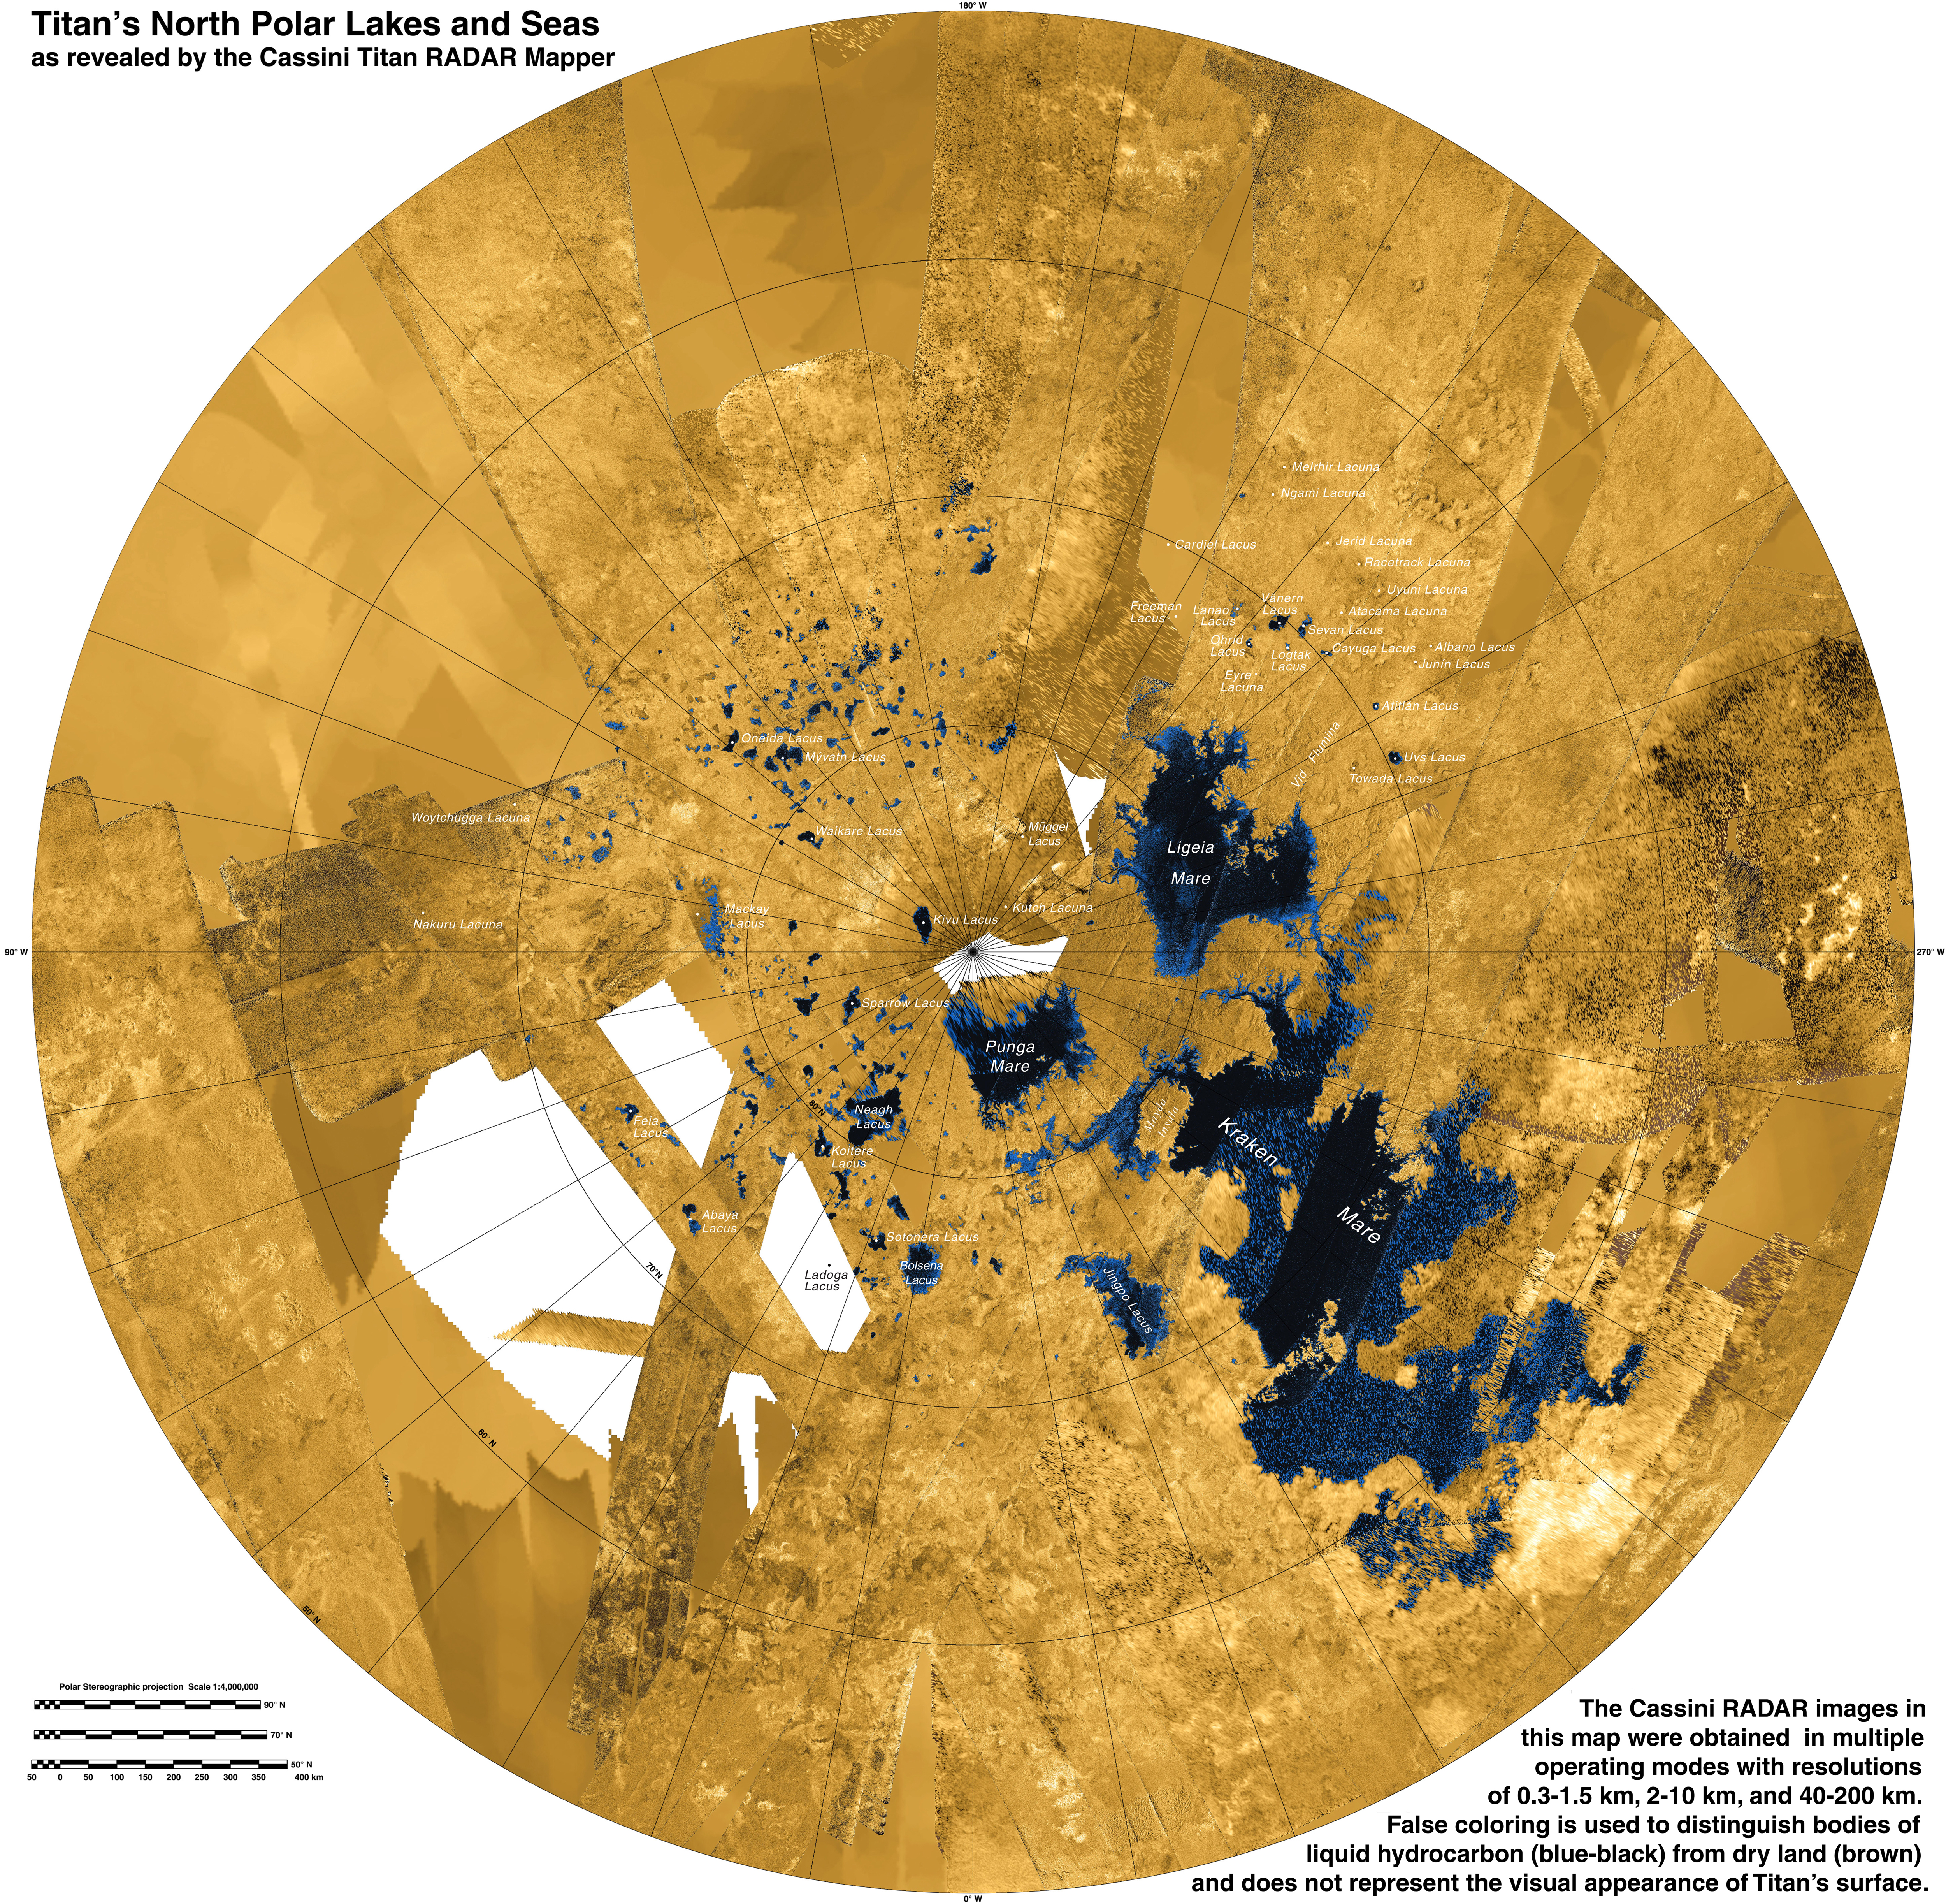

Titan’s North

This colorized mosaic from NASA’s Cassini mission shows the most complete view yet of Titan’s northern land of lakes and seas. Saturn’s moon Titan is the only world in our solar system other than Earth that has stable liquid on its surface. The liquid in Titan’s lakes and seas is mostly methane and ethane.

Seas and major lakes are labeled in the annotated version. The data were obtained by Cassini’s radar instrument from 2004 to 2013. In this projection, the north pole is at the center. The view extends down to 50 degrees north latitude. In this color scheme, liquids appear blue and black depending on the way the radar bounced off the surface. Land areas appear yellow to white.

Kraken Mare, Titan’s largest sea, is the body in black and blue that sprawls from just below and to the right of the north pole down to the bottom right. Ligeia Mare, Titan’s second largest sea, is a nearly heart-shaped body to the left and above the north pole. Punga Mare is just below the north pole.

The area above and to the left of the north pole is dotted with smaller lakes. Lakes in this area are about 30 miles (50 kilometers) across or less.

Most of the bodies of liquid on Titan occur in the northern hemisphere. In fact nearly all the lakes and seas on Titan fall into a box covering about 600 by 1,100 miles (900 by 1,800 kilometers). Only 3 percent of the liquid at Titan falls outside of this area.

Scientists are trying to identify the geologic processes that are creating large depressions capable of holding major seas in this limited area. A prime suspect is regional extension of the crust, which on Earth leads to the formation of faults creating alternating basins and roughly parallel mountain ranges. This process has shaped the Basin and Range province of the western United States, and during the period of cooler climate 13,000 years ago much of the present state of Nevada was flooded with Lake Lahontan, which (though smaller) bears a strong resemblance to the region of closely packed seas on Titan.

An unannotated version and a version with explanatory text are also available in Figures 1 and 2.

A related flyover can be seen at PIA17656.

The Cassini-Huygens mission is a cooperative project of NASA, the European Space Agency and the Italian Space Agency. NASA’s Jet Propulsion Laboratory, a division of the California Institute of Technology in Pasadena, manages the mission for NASA’s Science Mission Directorate, Washington, DC. The Cassini orbiter was designed, developed and assembled at JPL. The radar instrument was built by JPL and the Italian Space Agency, working with team members from the United States and several European countries.

For more information about the Cassini-Huygens mission visit http://saturn.jpl.nasa.gov and http://www.nasa.gov/cassini.

Photojournal note: Some of the full-resolution images provided here may be too large for some web browsers to handle. Users may right-click on the links to download the files to their desktop.

Credit: NASA/JPL-Caltech/ASI/USGS